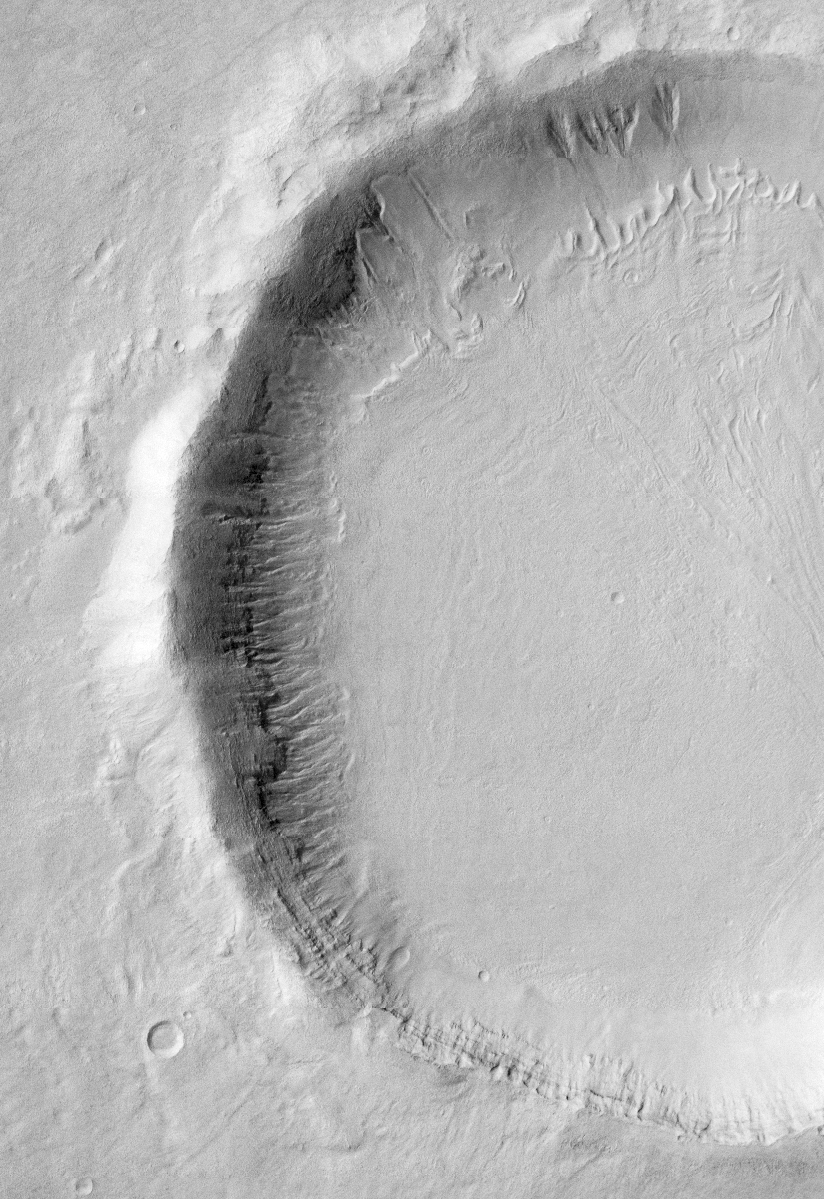

Gullies on Martian Crater (THEMIS)

This visible-light image, taken by the thermal emission imaging system on NASA’s 2001 Mars Odyssey spacecraft, indicates that gullies on martian crater walls may be carved by liquid water melting from remnant snow packs. The gullies in the top right-center appear to emerge from beneath and within a gradually disappearing blanket of snow. The current snow pack in this crater (located at 43 degrees south, 214 degrees east) appears to remain only on the cold, pole facing crater wall (top). On the less-shaded, warmer sides of the crater (left), the snow cover has completely disappeared, leaving the gullies exposed. The image shows an area 14.8 kilometers (9.2 miles) by 21.6 kilometers (13.4 miles). North is toward the top, and illumination is from the left.

NASA’s Jet Propulsion Laboratory manages the 2001 Mars Odyssey mission for NASA’s Office of Space Science, Washington, D.C. The thermal emission imaging system was provided by Arizona State University, Tempe. Lockheed Martin Astronautics, Denver, is the prime contractor for the project, and developed and built the orbiter. Mission operations are conducted jointly from Lockheed Martin and from JPL, a division of the California Institute of Technology in Pasadena.

Credit: NASA/JPL/Arizona State University